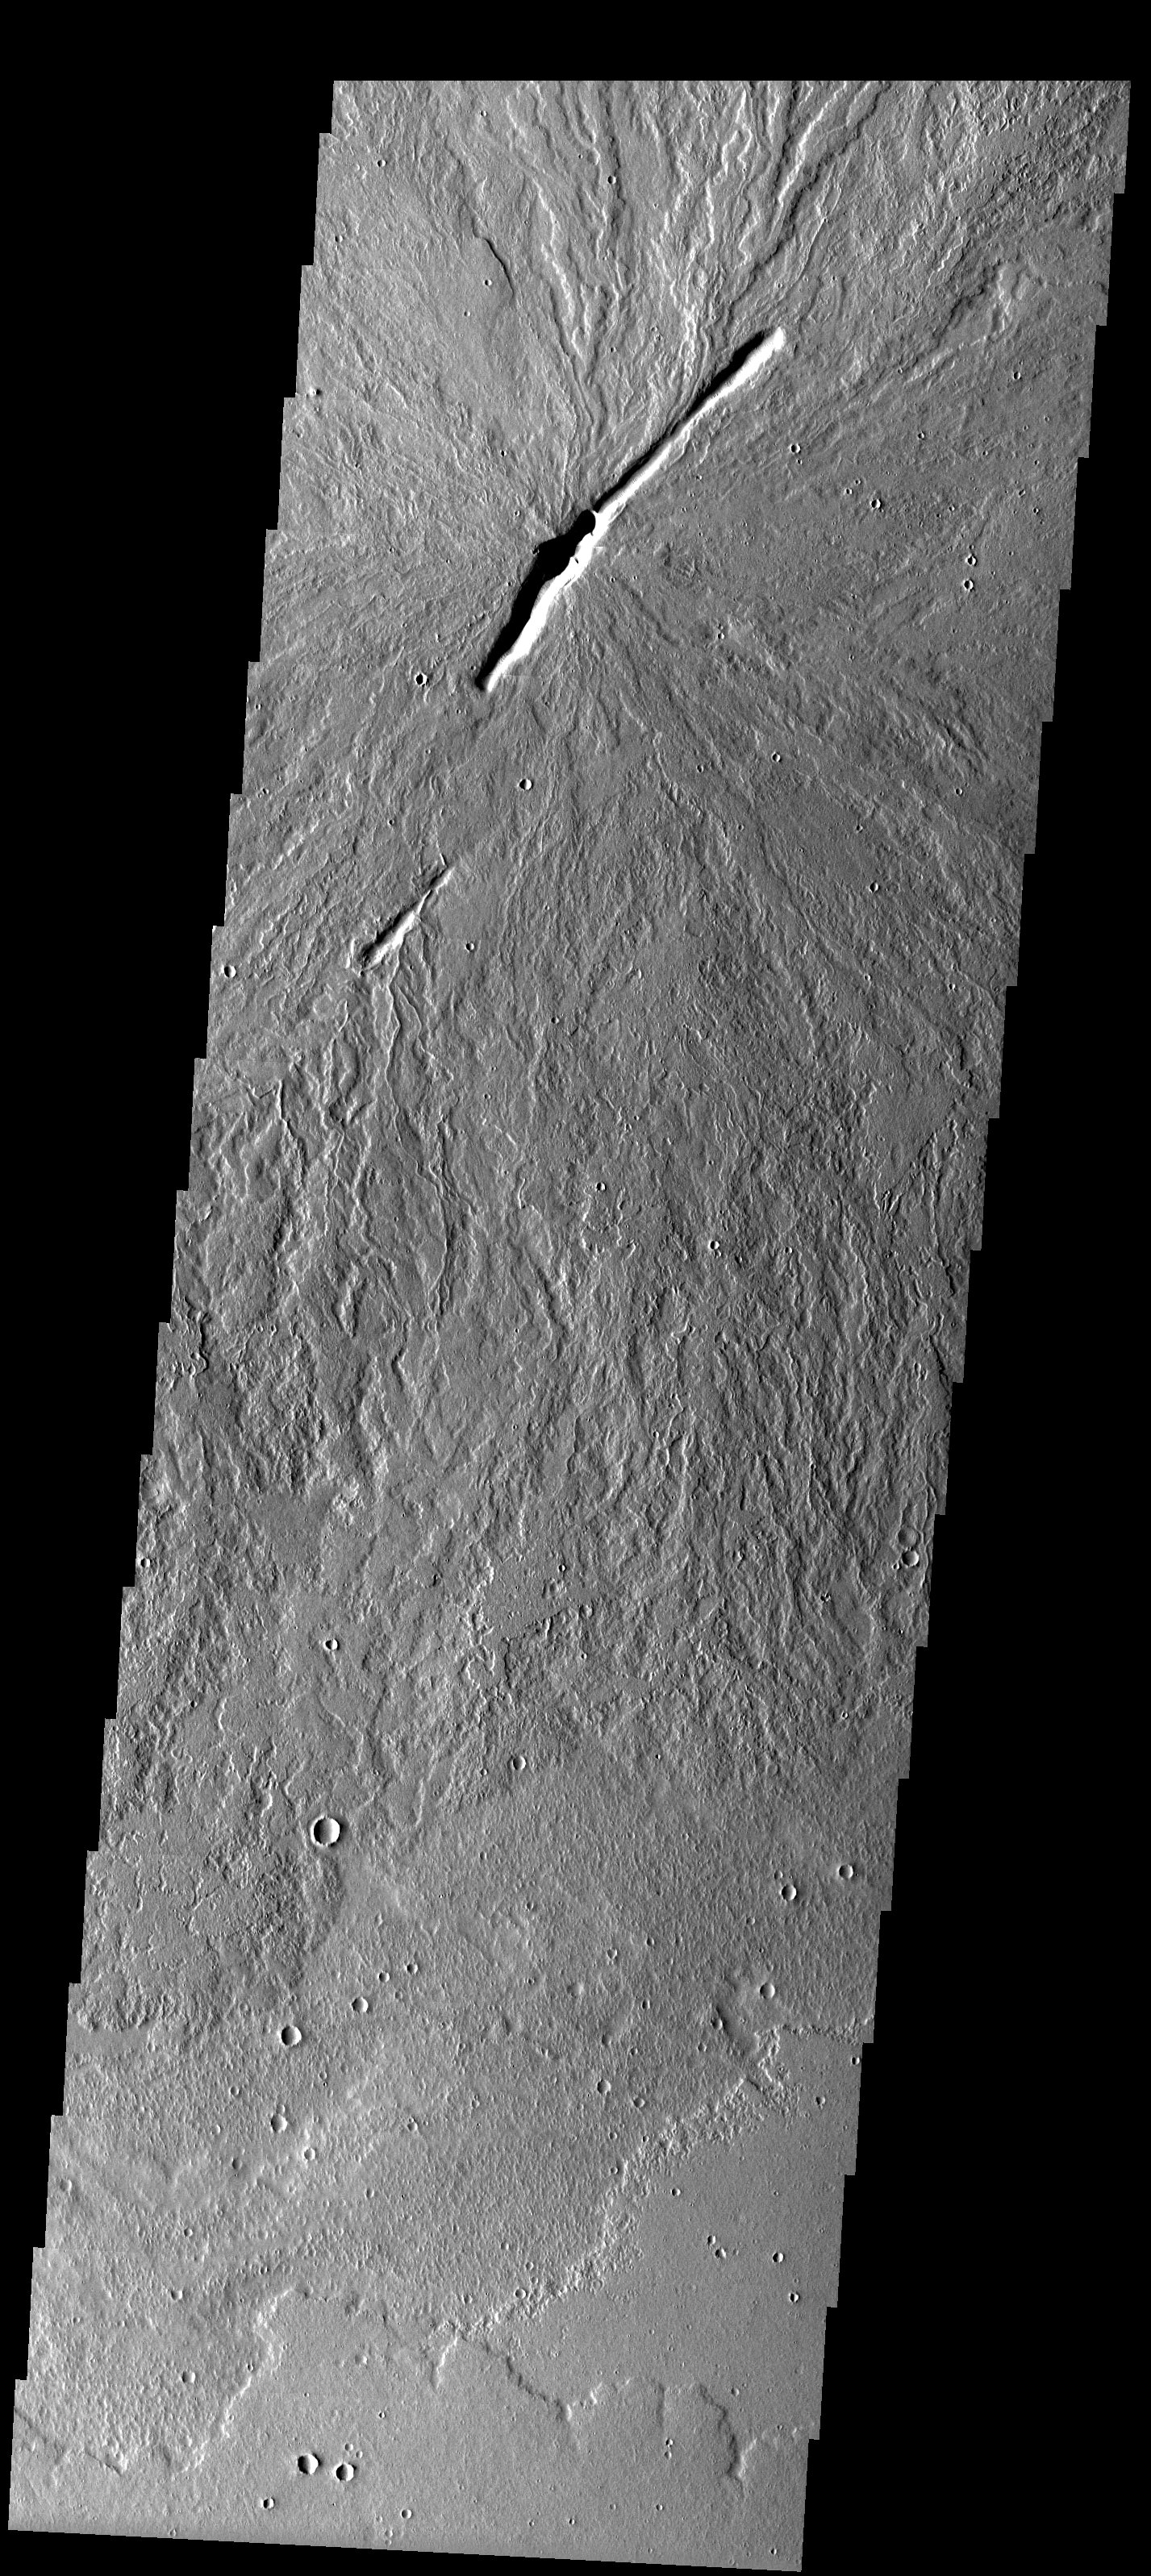

Volcano Vents

Released 5 May 2003

This low-relief shield volcano imaged with the THEMIS visible camera has two large vents which have erupted several individual lava flows. The positions of the origins of many of the flows indicate that it is probable that the vents are secondary structures that formed only after the shield was built up by eruptions from a central caldera.

Image information: VIS instrument. Latitude 17.6, Longitude 243.6 East (116.4 West). 19 meter/pixel resolution.

Note: this THEMIS visual image has not been radiometrically nor geometrically calibrated for this preliminary release. An empirical correction has been performed to remove instrumental effects. A linear shift has been applied in the cross-track and down-track direction to approximate spacecraft and planetary motion. Fully calibrated and geometrically projected images will be released through the Planetary Data System in accordance with Project policies at a later time.

NASA’s Jet Propulsion Laboratory manages the 2001 Mars Odyssey mission for NASA’s Office of Space Science, Washington, D.C. The Thermal Emission Imaging System (THEMIS) was developed by Arizona State University, Tempe, in collaboration with Raytheon Santa Barbara Remote Sensing. The THEMIS investigation is led by Dr. Philip Christensen at Arizona State University. Lockheed Martin Astronautics, Denver, is the prime contractor for the Odyssey project, and developed and built the orbiter. Mission operations are conducted jointly from Lockheed Martin and from JPL, a division of the California Institute of Technology in Pasadena.

Credit: NASA/JPL/Arizona State University